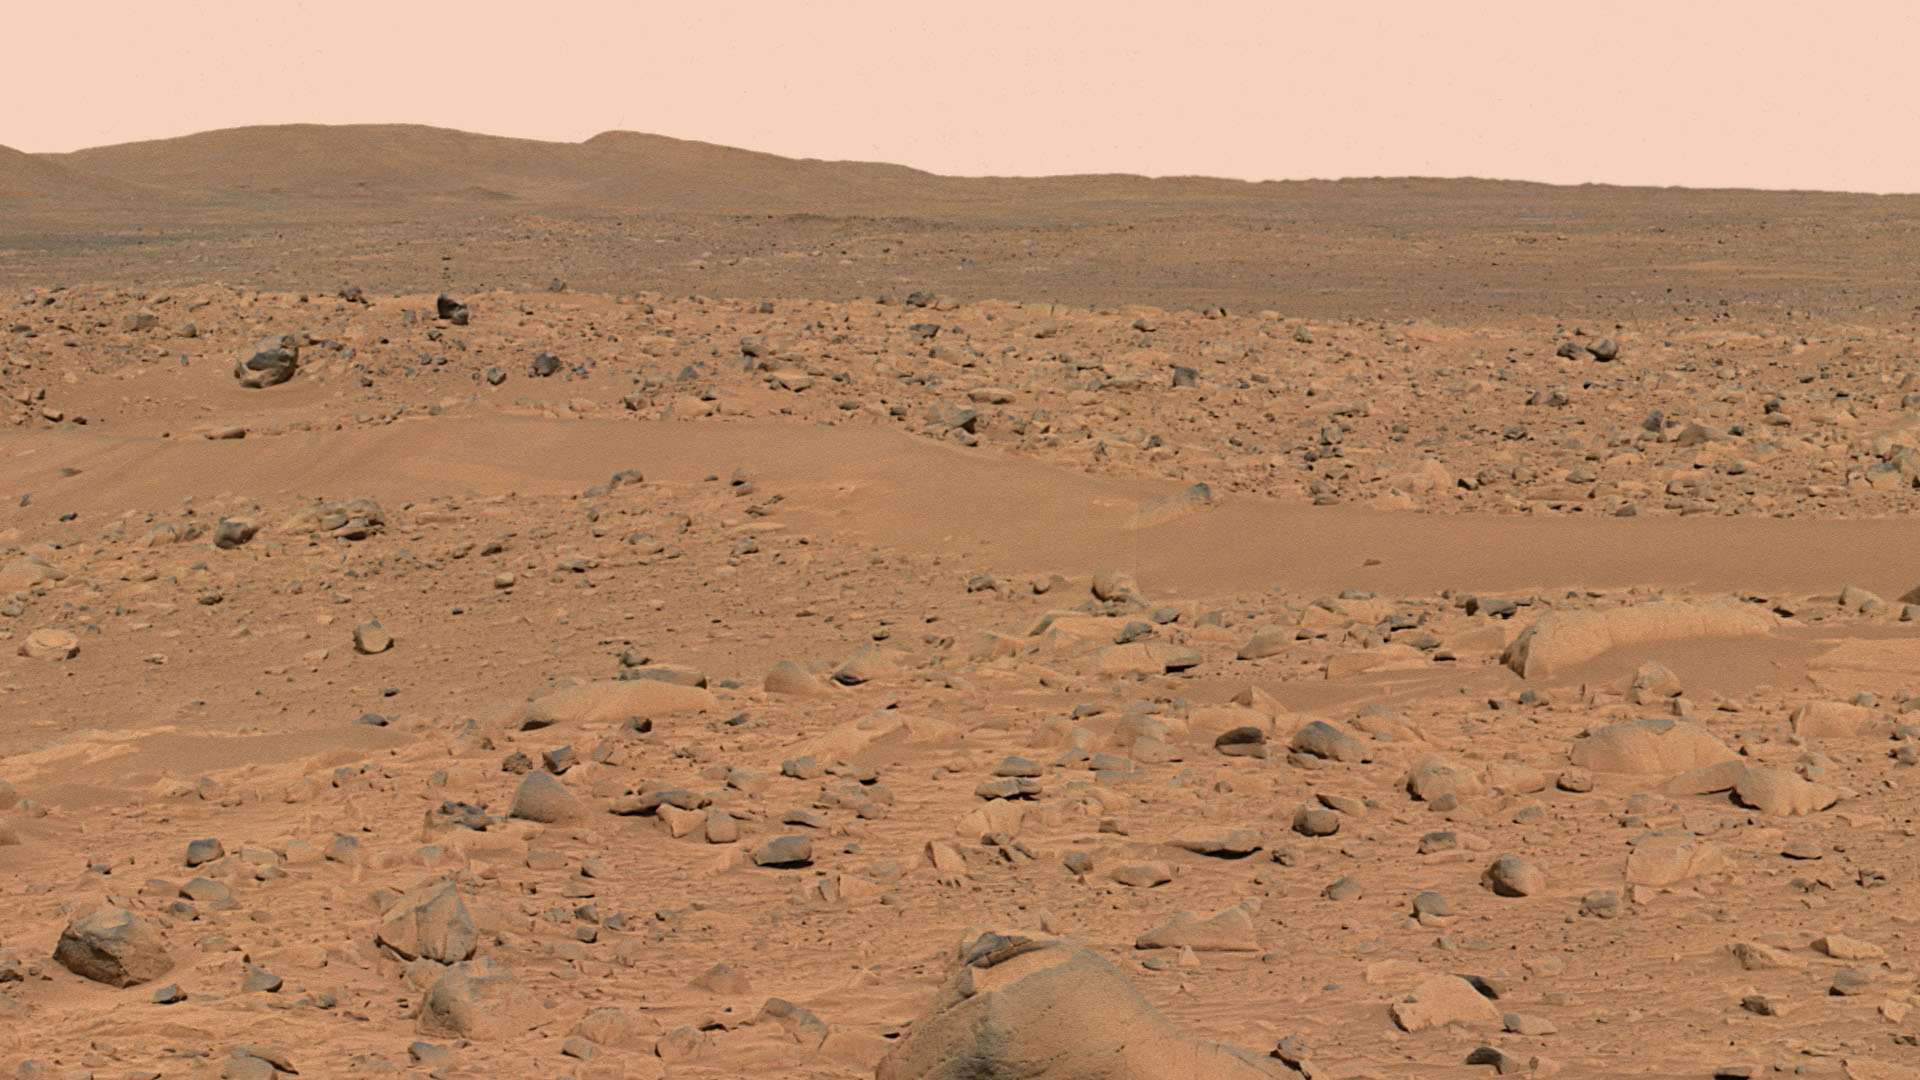

Spirit’s Destination

This image, cropped from a larger panoramic image mosaic taken by the Mars Exploration Rover Spirit panoramic camera, shows the rover’s destination toward the hills nicknamed the “Columbia Hills.” The rover is currently positioned outside the view of this image, on the right. This image was taken on sols 68 and 69 of Spirit’s mission (March 12 and 13, 2004) from the location the rover first reached on the western rim of the crater. The image is in approximate true color, based on a scaling of data from the red, green and blue (750 nanometers, 530 nanometers, and 480 nanometers) filters.

Credit: NASA/JPL/Cornell